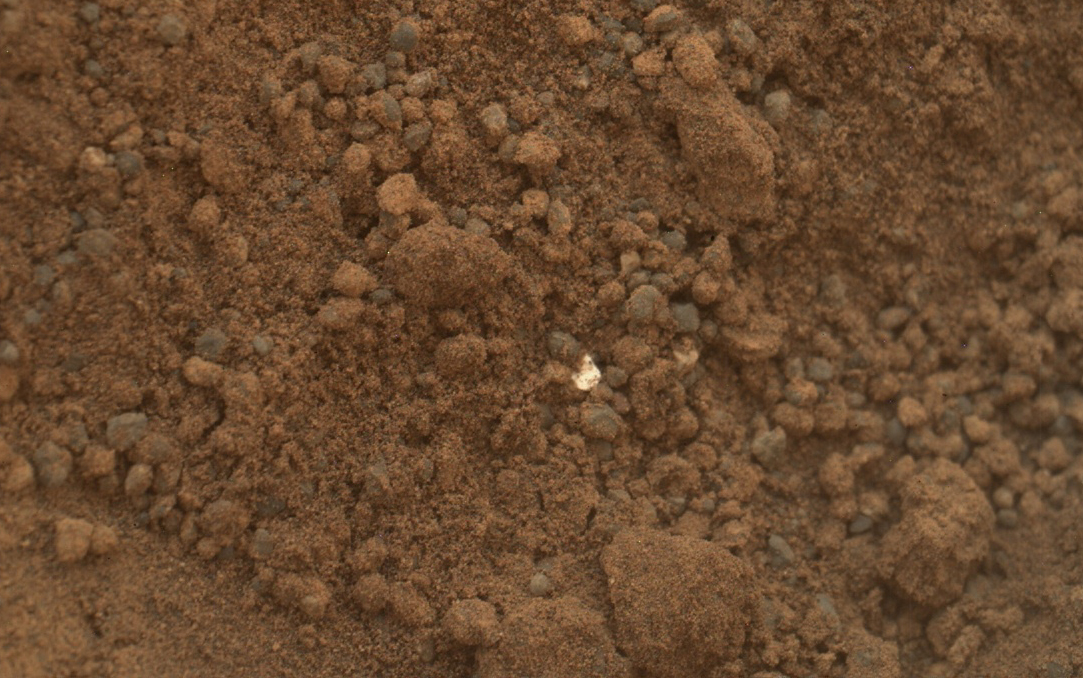

Bright Particle in Hole Dug by Scooping of Martian Soil

This image shows part of the small pit or bite created when NASA’s Mars rover Curiosity collected its second scoop of Martian soil at a sandy patch called “Rocknest.” The bright particle near the center of this image, and similar ones elsewhere in the pit, prompted concern because a small, light-toned shred of debris from the spacecraft had been observed previously nearby (PIA16230). However, the mission’s science team assessed the bright particles in this scooped pit to be native Martian material rather than spacecraft debris.

This image was taken by the Mars Hand Lens Imager (MAHLI) camera on Curiosity’s arm during the 69th Martian day, or sol, of the mission (Oct. 15, 2012), about a week after the scoop dug this hole. The view here covers an area of ground about 1.6 inches (4 centimeters) across.

JPL manages the Mars Science Laboratory/Curiosity for NASA’s Science Mission Directorate in Washington. The rover was designed, developed and assembled at JPL, a division of the California Institute of Technology in Pasadena.

Credit: NASA/JPL-Caltech